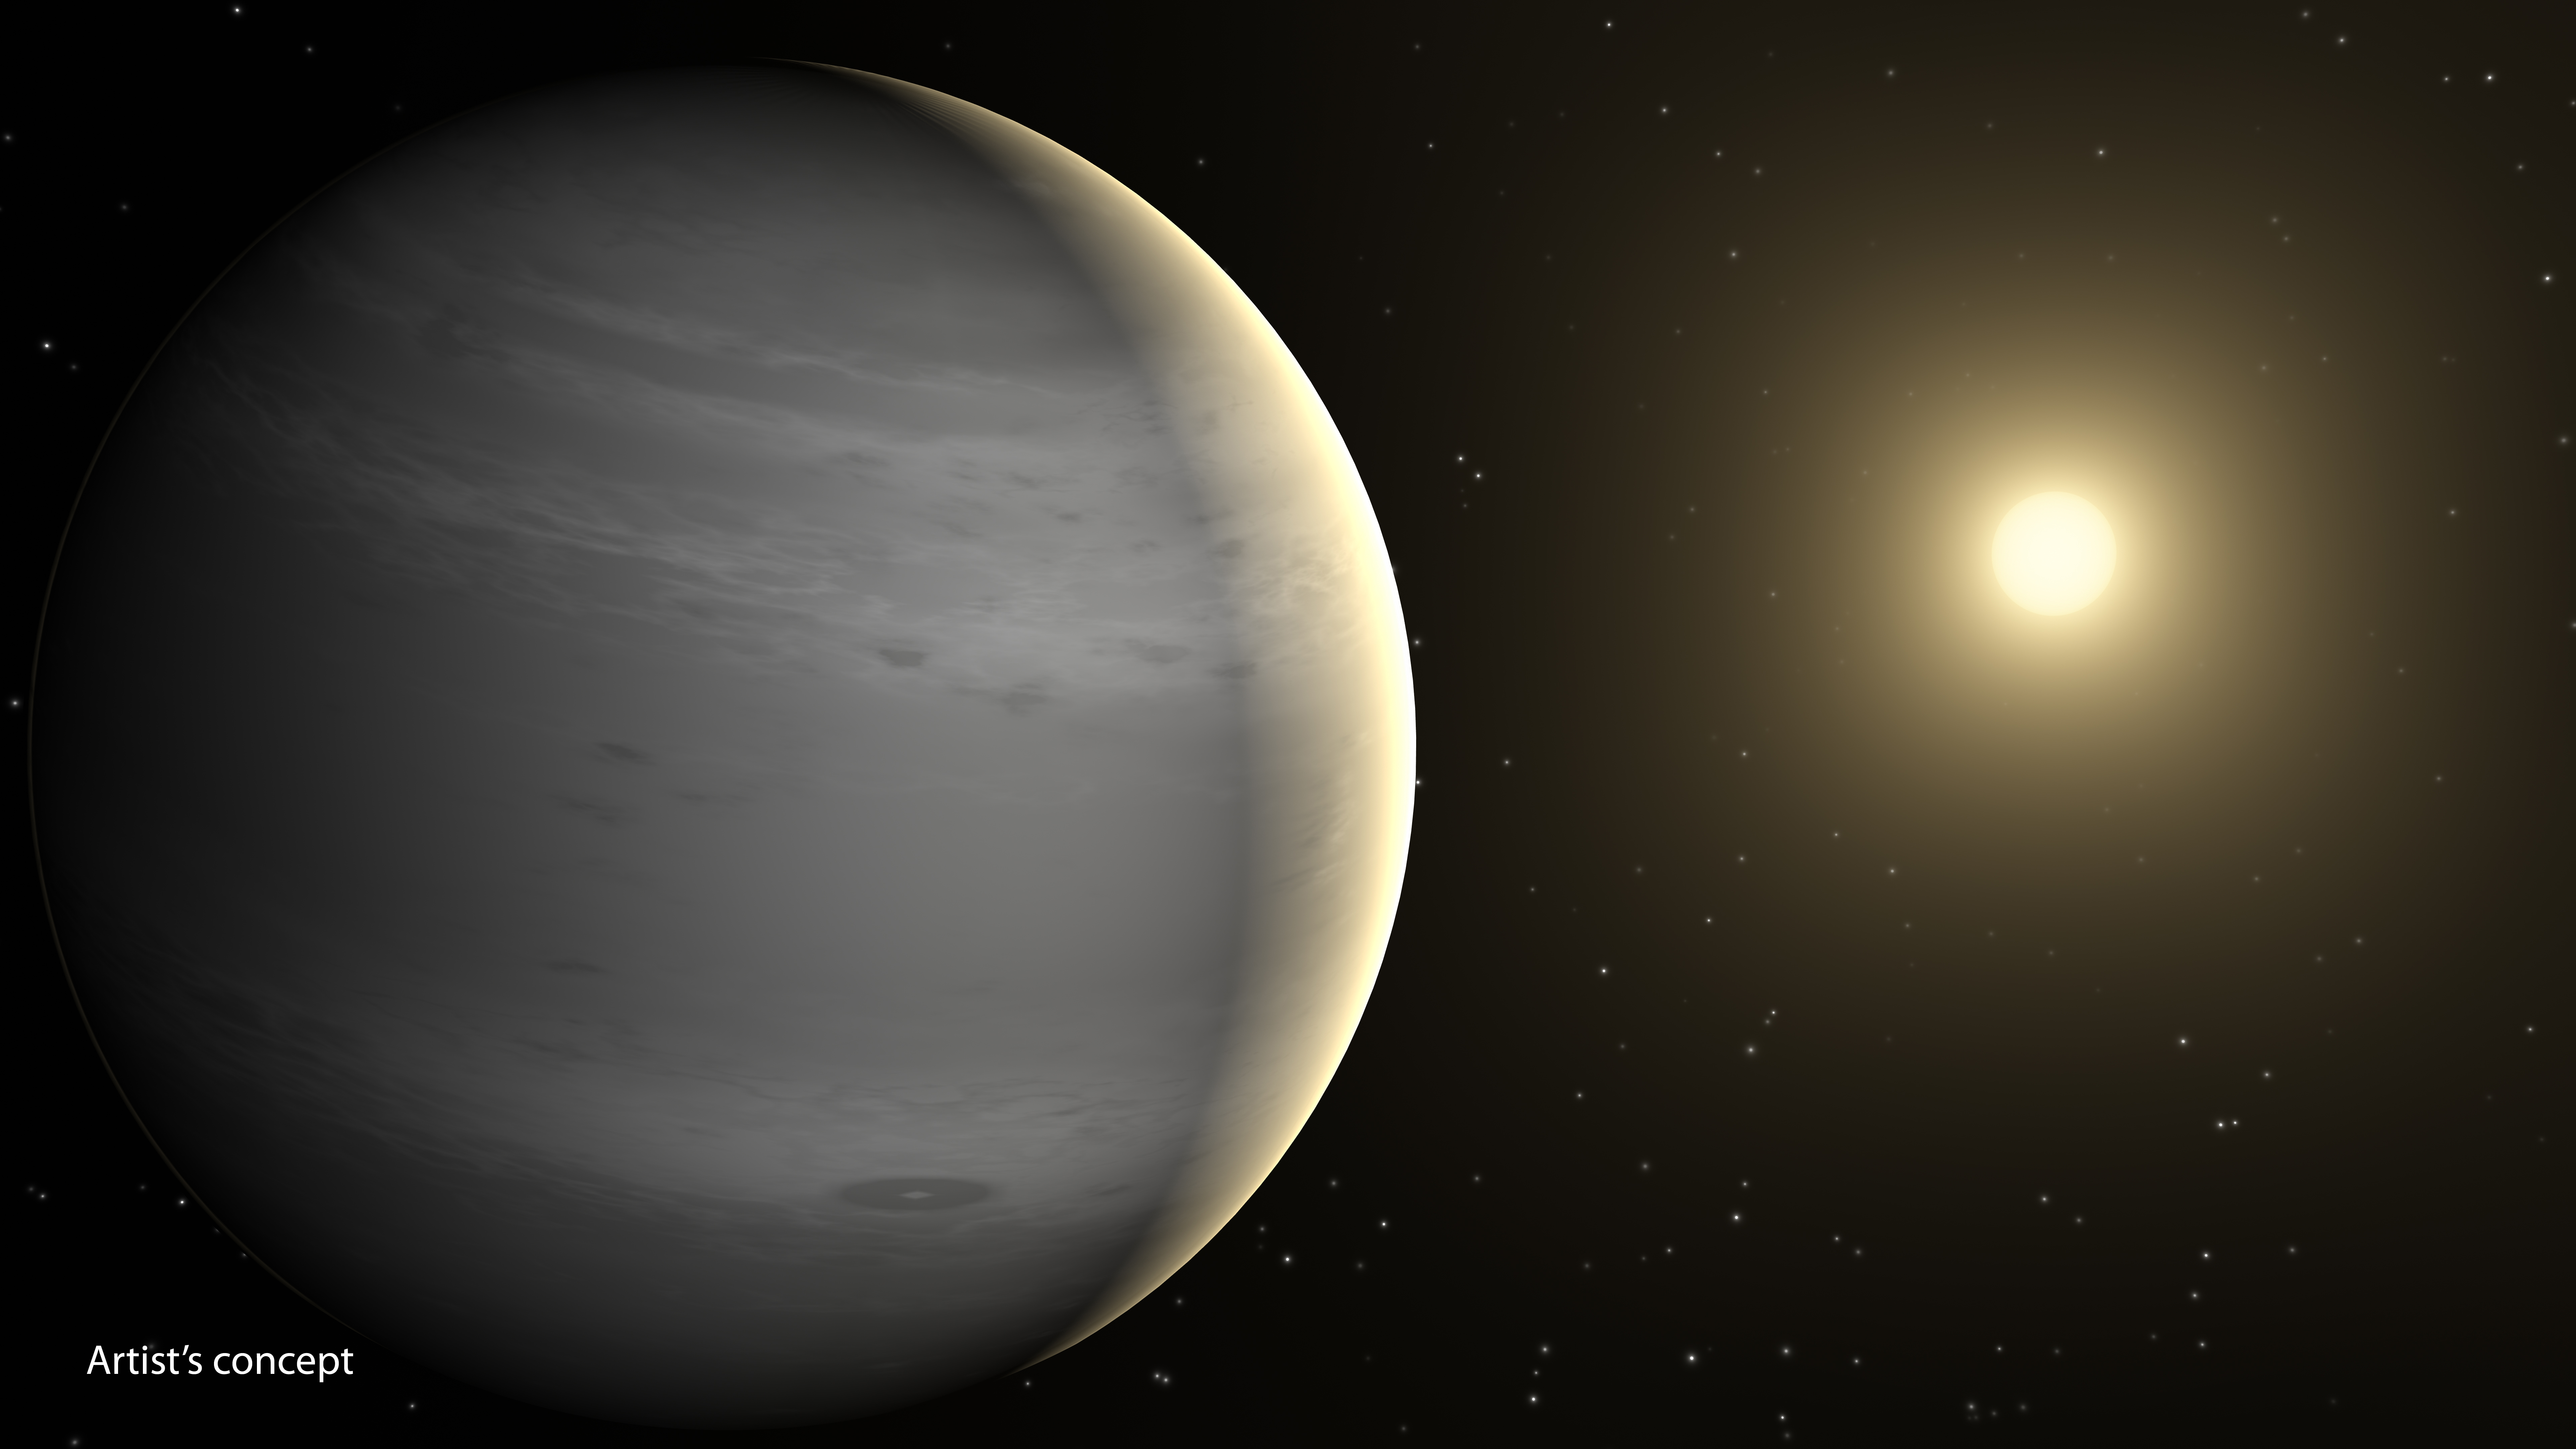

Helium-Shrouded Planets (Artist’s Concept)

Planets having atmospheres rich in helium may be common in our galaxy, according to a new theory based on data from NASA’s Spitzer Space Telescope. These planets would be around the mass of Neptune, or lighter, and would orbit close to their stars, basking in their searing heat. According to the new theory, radiation from the stars would boil off hydrogen in the planets’ atmospheres. Both hydrogen and helium are common ingredients of gas planets like these. Hydrogen is lighter than helium and thus more likely to escape.

After billions of years of losing hydrogen, the planet’s atmosphere would become enriched with helium. Scientists predict the planets would appear covered in white or gray clouds.

This is in contrast to our own Neptune, which is blue due to the presence of methane. Methane absorbs the color red, leaving blue. Neptune is far from our sun and hasn’t lost its hydrogen. The hydrogen bonds with carbon to form methane.

This artist’s concept depicts a proposed helium-atmosphere planet called GJ 436b, which was found by Spitzer to lack in methane — a first clue about its lack of hydrogen. The planet orbits every 2.6 days around its star, which is cooler than our sun and thus appears more yellow-orange in color.

NASA’s Jet Propulsion Laboratory, Pasadena, California, manages the Spitzer Space Telescope mission for NASA’s Science Mission Directorate, Washington. Science operations are conducted at the Spitzer Science Center at the California Institute of Technology in Pasadena. Spacecraft operations are based at Lockheed Martin Space Systems Company, Littleton, Colorado. Data are archived at the Infrared Science Archive housed at the Infrared Processing and Analysis Center at Caltech. Caltech manages JPL for NASA.

Credit: NASA/JPL-Caltech